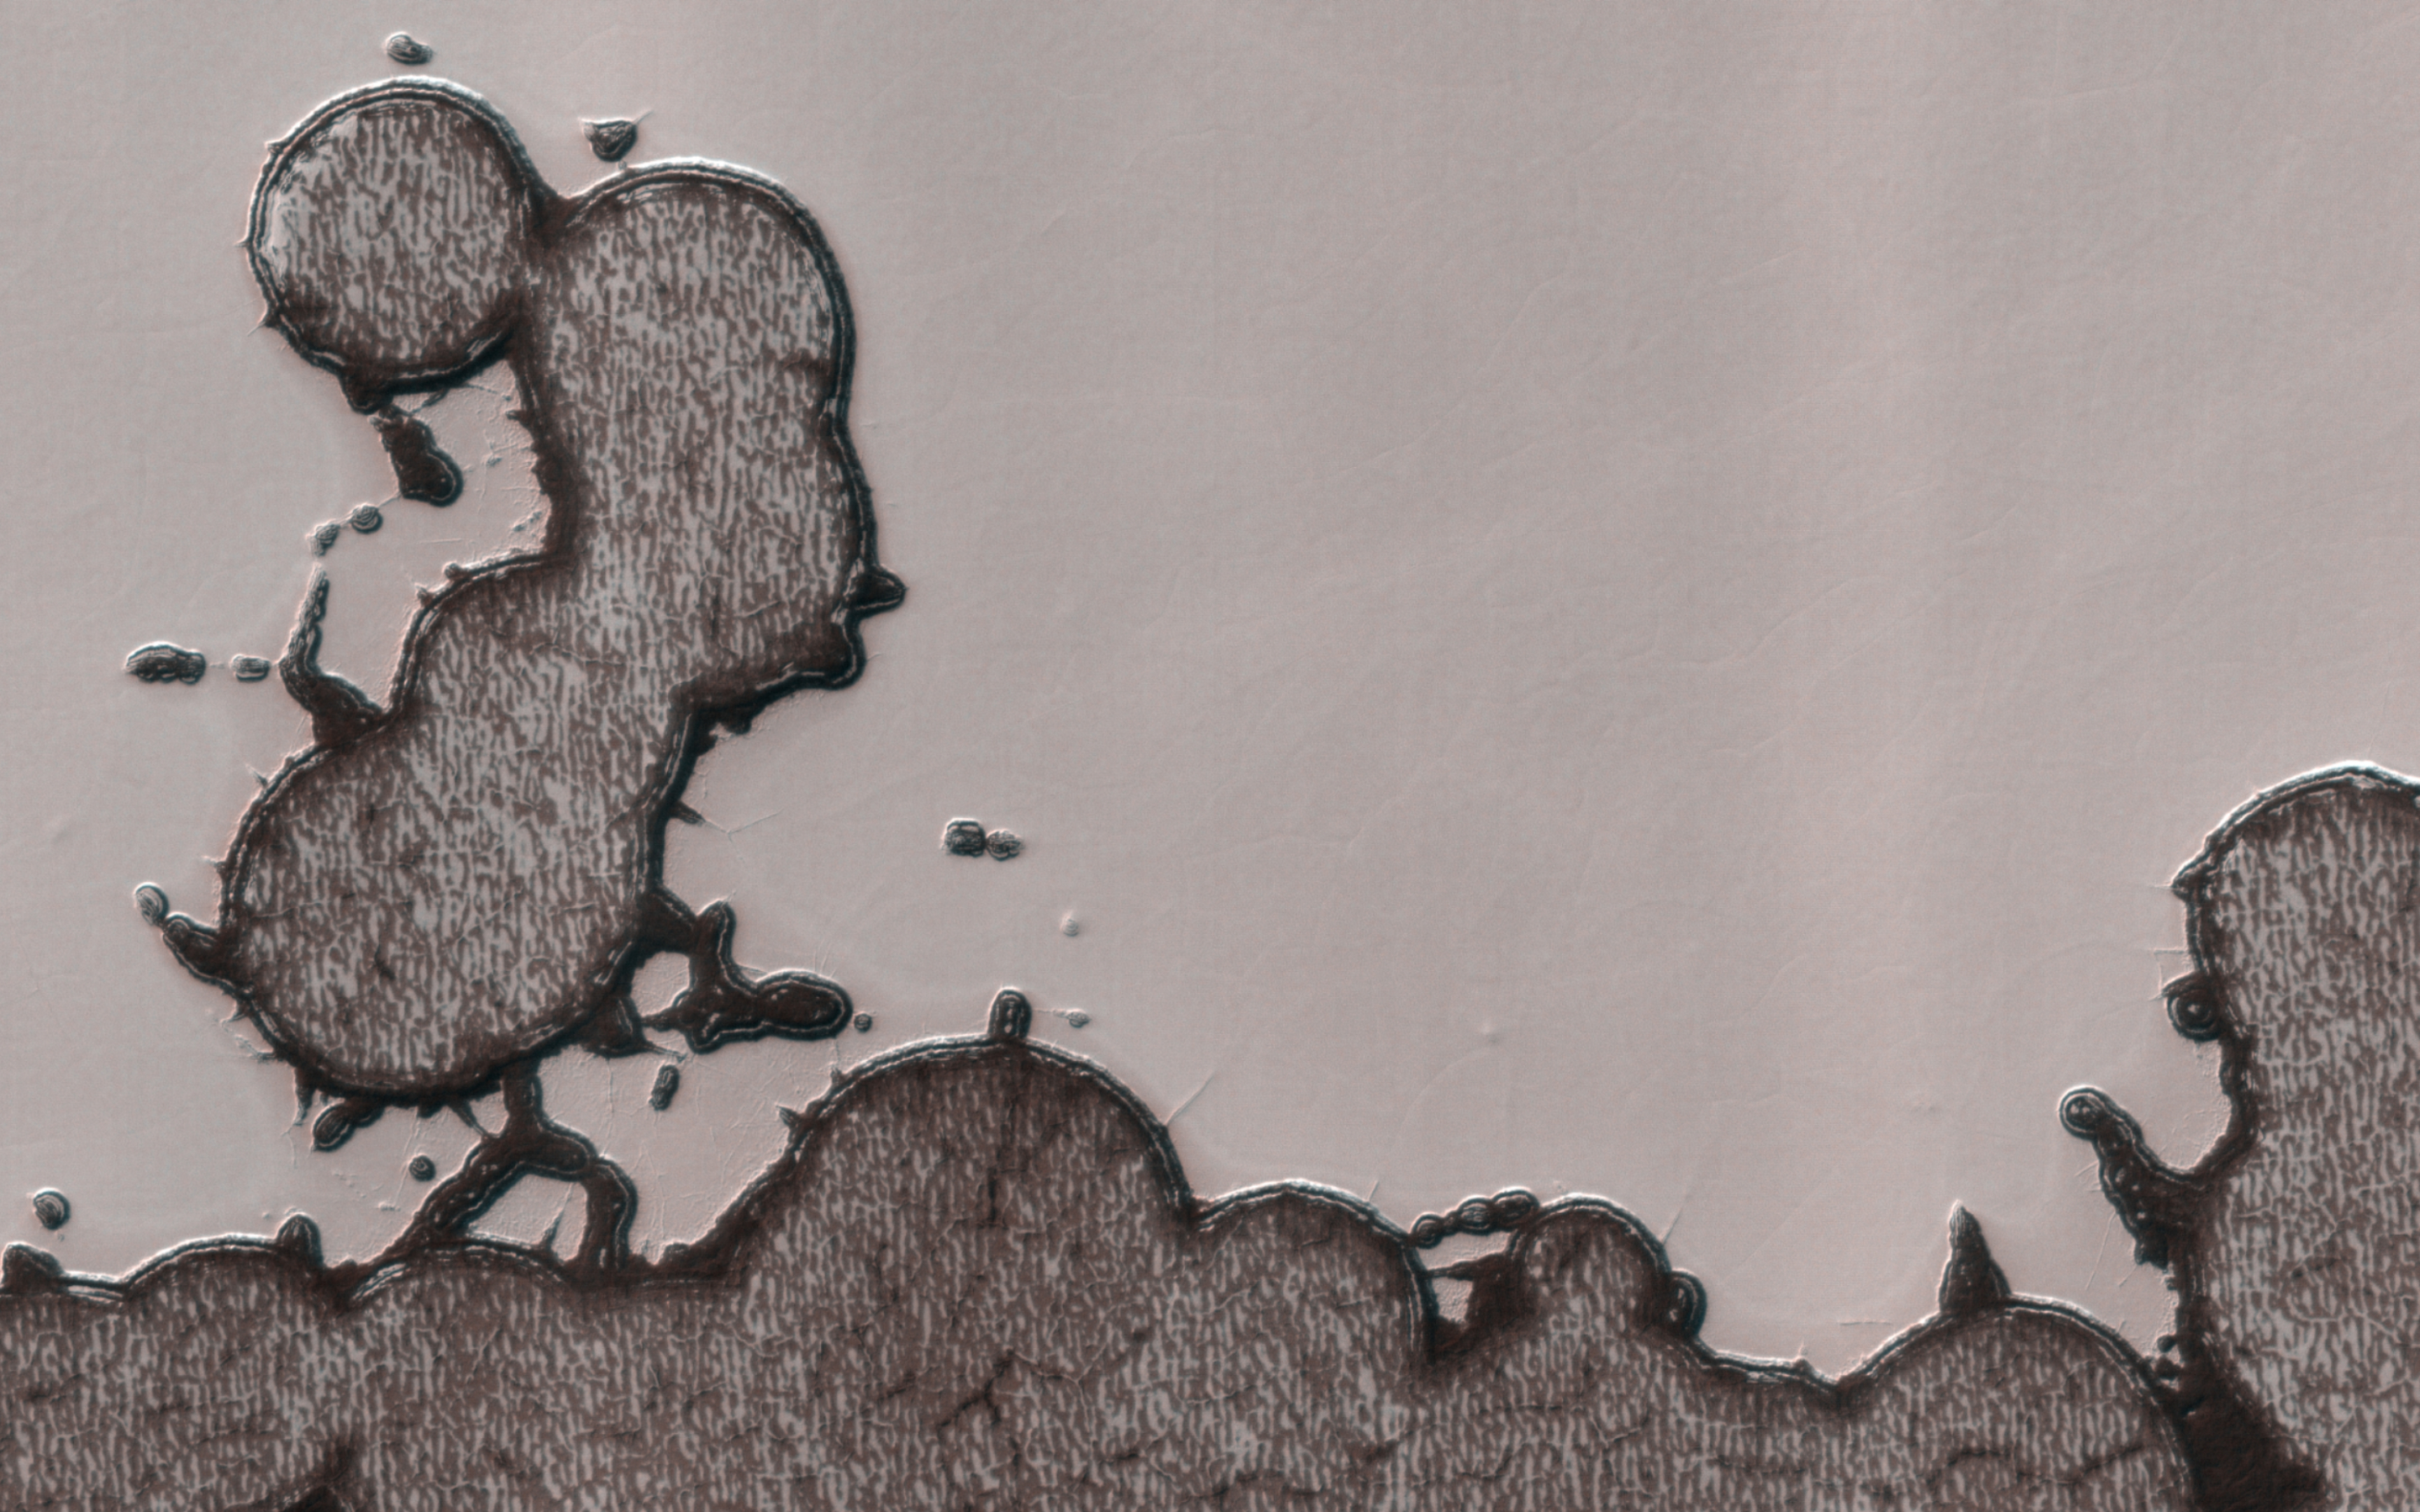

Mr. Peanut

The south polar residual cap is constantly changing as carbon dioxide sublimates from steep slopes, enlarging pits, and condenses on flat areas, filling pits.

Sometimes the strange landscape produces something that looks familiar, like the mascot of a certain peanut company, who recently died in a commercial, and was “creamated” according to “Saturday Night Live.”

At least, he still has Mars.

The map is projected here at a scale of 50 centimeters (19.7 inches) per pixel. (The original image scale is 49.0 centimeters [19.3 inches] per pixel [with 2 x 2 binning]; objects on the order of 147 centimeters [57.9 inches] across are resolved.) North is up.

The University of Arizona, in Tucson, operates HiRISE, which was built by Ball Aerospace & Technologies Corp., in Boulder, Colorado. NASA’s Jet Propulsion Laboratory, a division of Caltech in Pasadena, California, manages the Mars Reconnaissance Orbiter Project for NASA’s Science Mission Directorate, Washington.

Credit: NASA/JPL-Caltech/University of Arizona